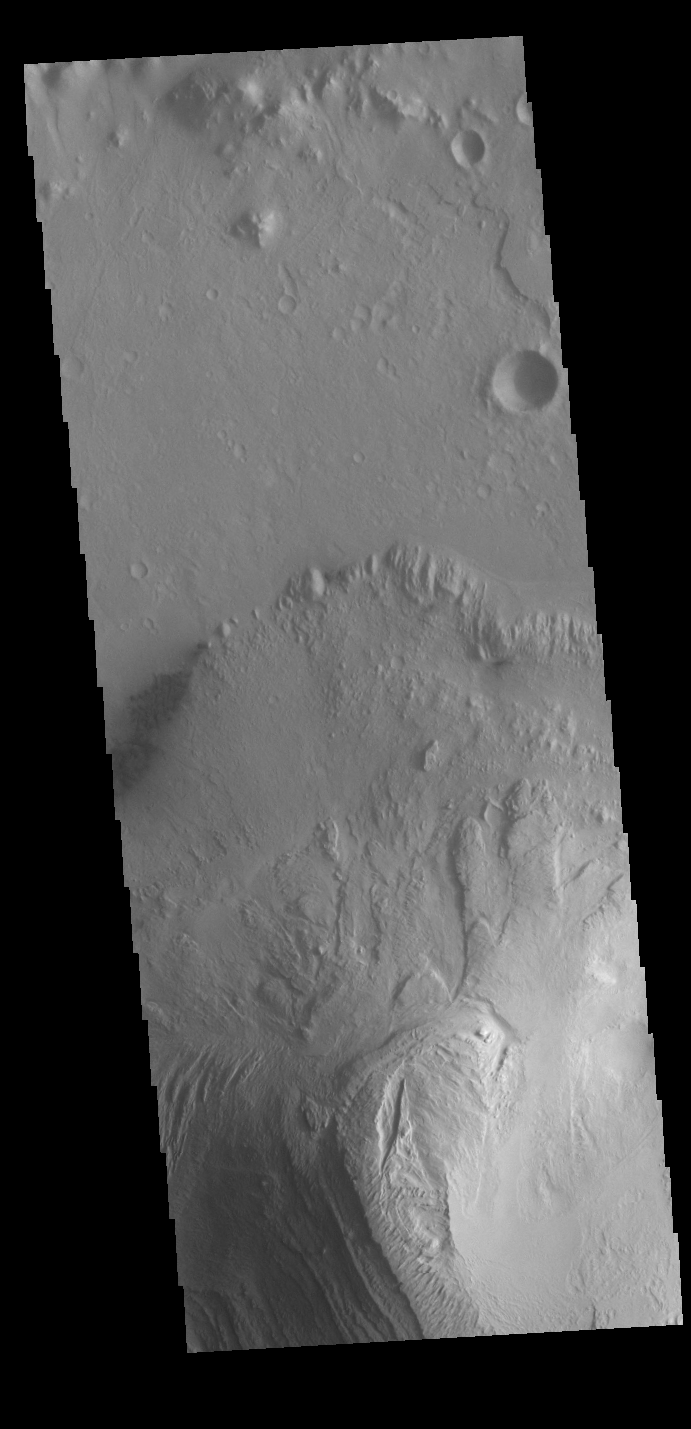

Gale Crater

Today’s VIS image shows part of Gale Crater, including the large layered deposit on the crater floor. The Curiosity Rover is located in Gale Crater. Gale crater is 150km (90 miles) in diameter.

Credit: NASA/JPL-Caltech/ASU